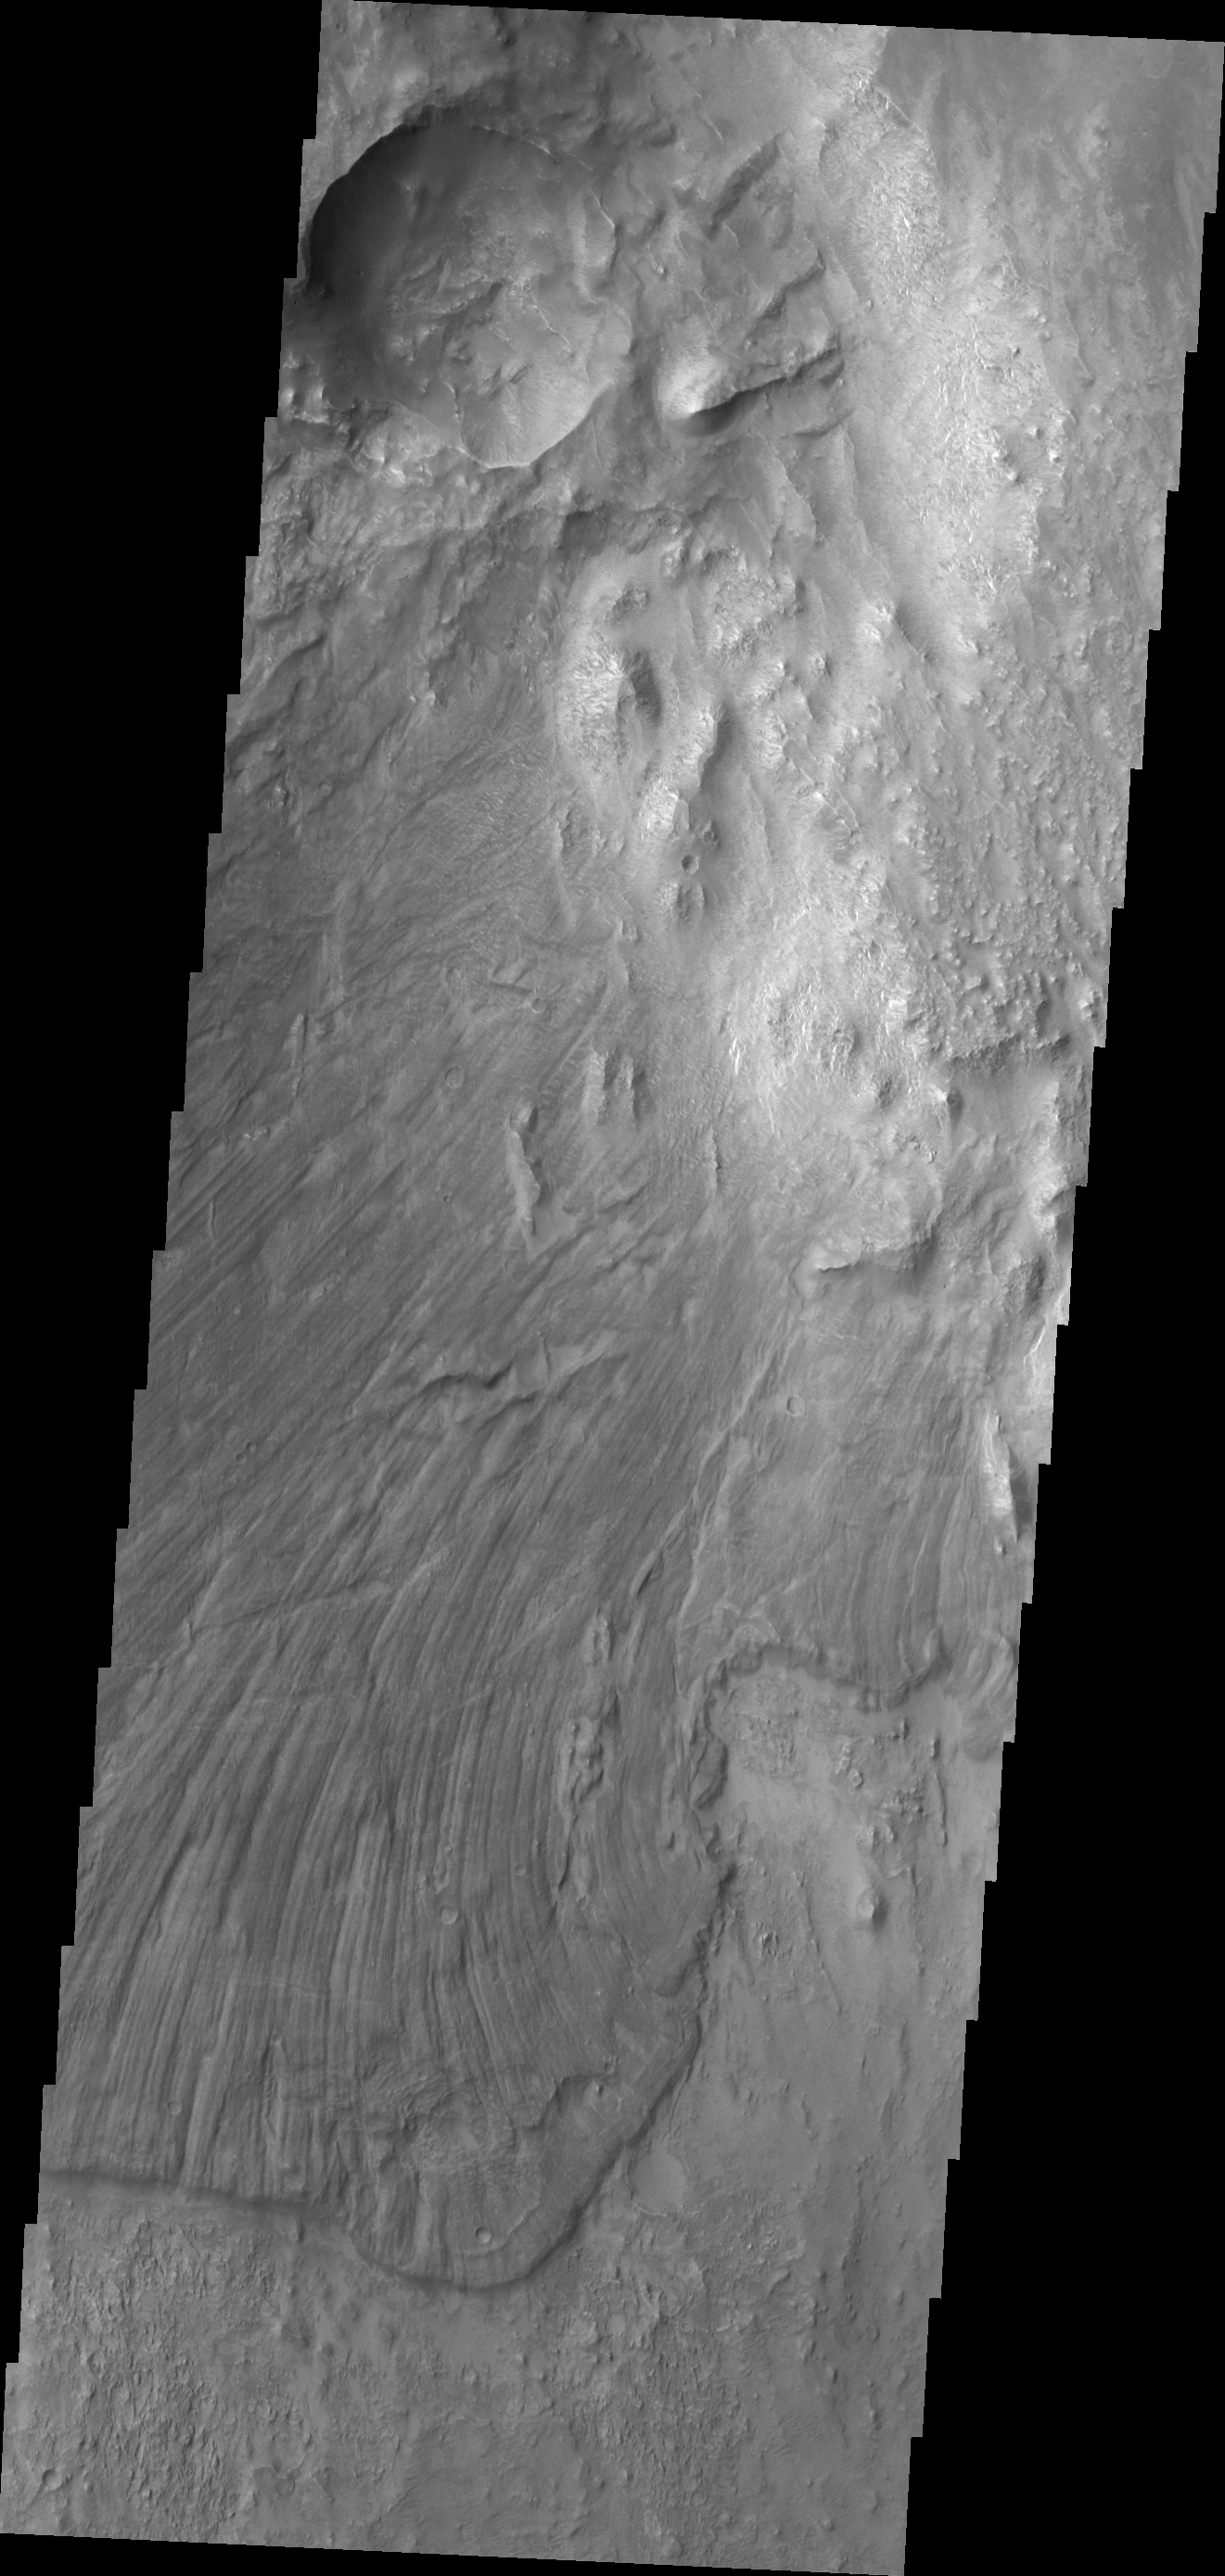

Investigating Mars: Melas Chasma

Melas Chasma is part of the largest canyon system on Mars, Valles Marineris. At only 563 km long (349 miles) it is not the longest canyon, but it is the widest. Located in the center of Valles Marineris, it has depths up to 9 km below the surrounding plains, and is the location of many large landslide deposits, as will as layered materials and sand dunes. There is evidence of both water and wind action as modes of formation for many of the interior deposits. This VIS image is located along the northern side of the chasma. The linear features are on the surface of a large landslide. This region of Melas Chasma is covered by several very large landslide deposits.

The Odyssey spacecraft has spent over 15 years in orbit around Mars, circling the planet more than 69000 times. It holds the record for longest working spacecraft at Mars. THEMIS, the IR/VIS camera system, has collected data for the entire mission and provides images covering all seasons and lighting conditions. Over the years many features of interest have received repeated imaging, building up a suite of images covering the entire feature. From the deepest chasma to the tallest volcano, individual dunes inside craters and dune fields that encircle the north pole, channels carved by water and lava, and a variety of other feature, THEMIS has imaged them all. For the next several months the image of the day will focus on the Tharsis volcanoes, the various chasmata of Valles Marineris, and the major dunes fields. We hope you enjoy these images!

Credit: NASA/JPL-Caltech/ASU